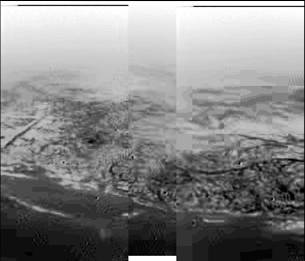

Varied Terrain

This composite was produced from images returned yesterday, January 14, 2005, by the European Space Agency’s Huygens probe during its successful descent to land on Titan. It shows the boundary between the lighter-colored uplifted terrain, marked with what appear to be drainage channels, and darker lower areas.

These images were taken from an altitude of about 8 kilometers (about 5 miles) and a resolution of about 20 meters (about 65 feet) per pixel. The images were taken by the Descent Imager/Spectral Radiometer, one of two NASA instruments on the probe.

The Cassini-Huygens mission is a cooperative project of NASA, the European Space Agency and the Italian Space Agency. The Jet Propulsion Laboratory, a division of the California Institute of Technology in Pasadena, manages the Cassini-Huygens mission for NASA’s Science Mission Directorate, Washington, D.C. The Cassini orbiter and its two onboard cameras were designed, developed and assembled at JPL. The Descent Imager/Spectral team is based at the University of Arizona, Tucson, Ariz.

Credit: NASA/JPL/ESA/University of Arizona